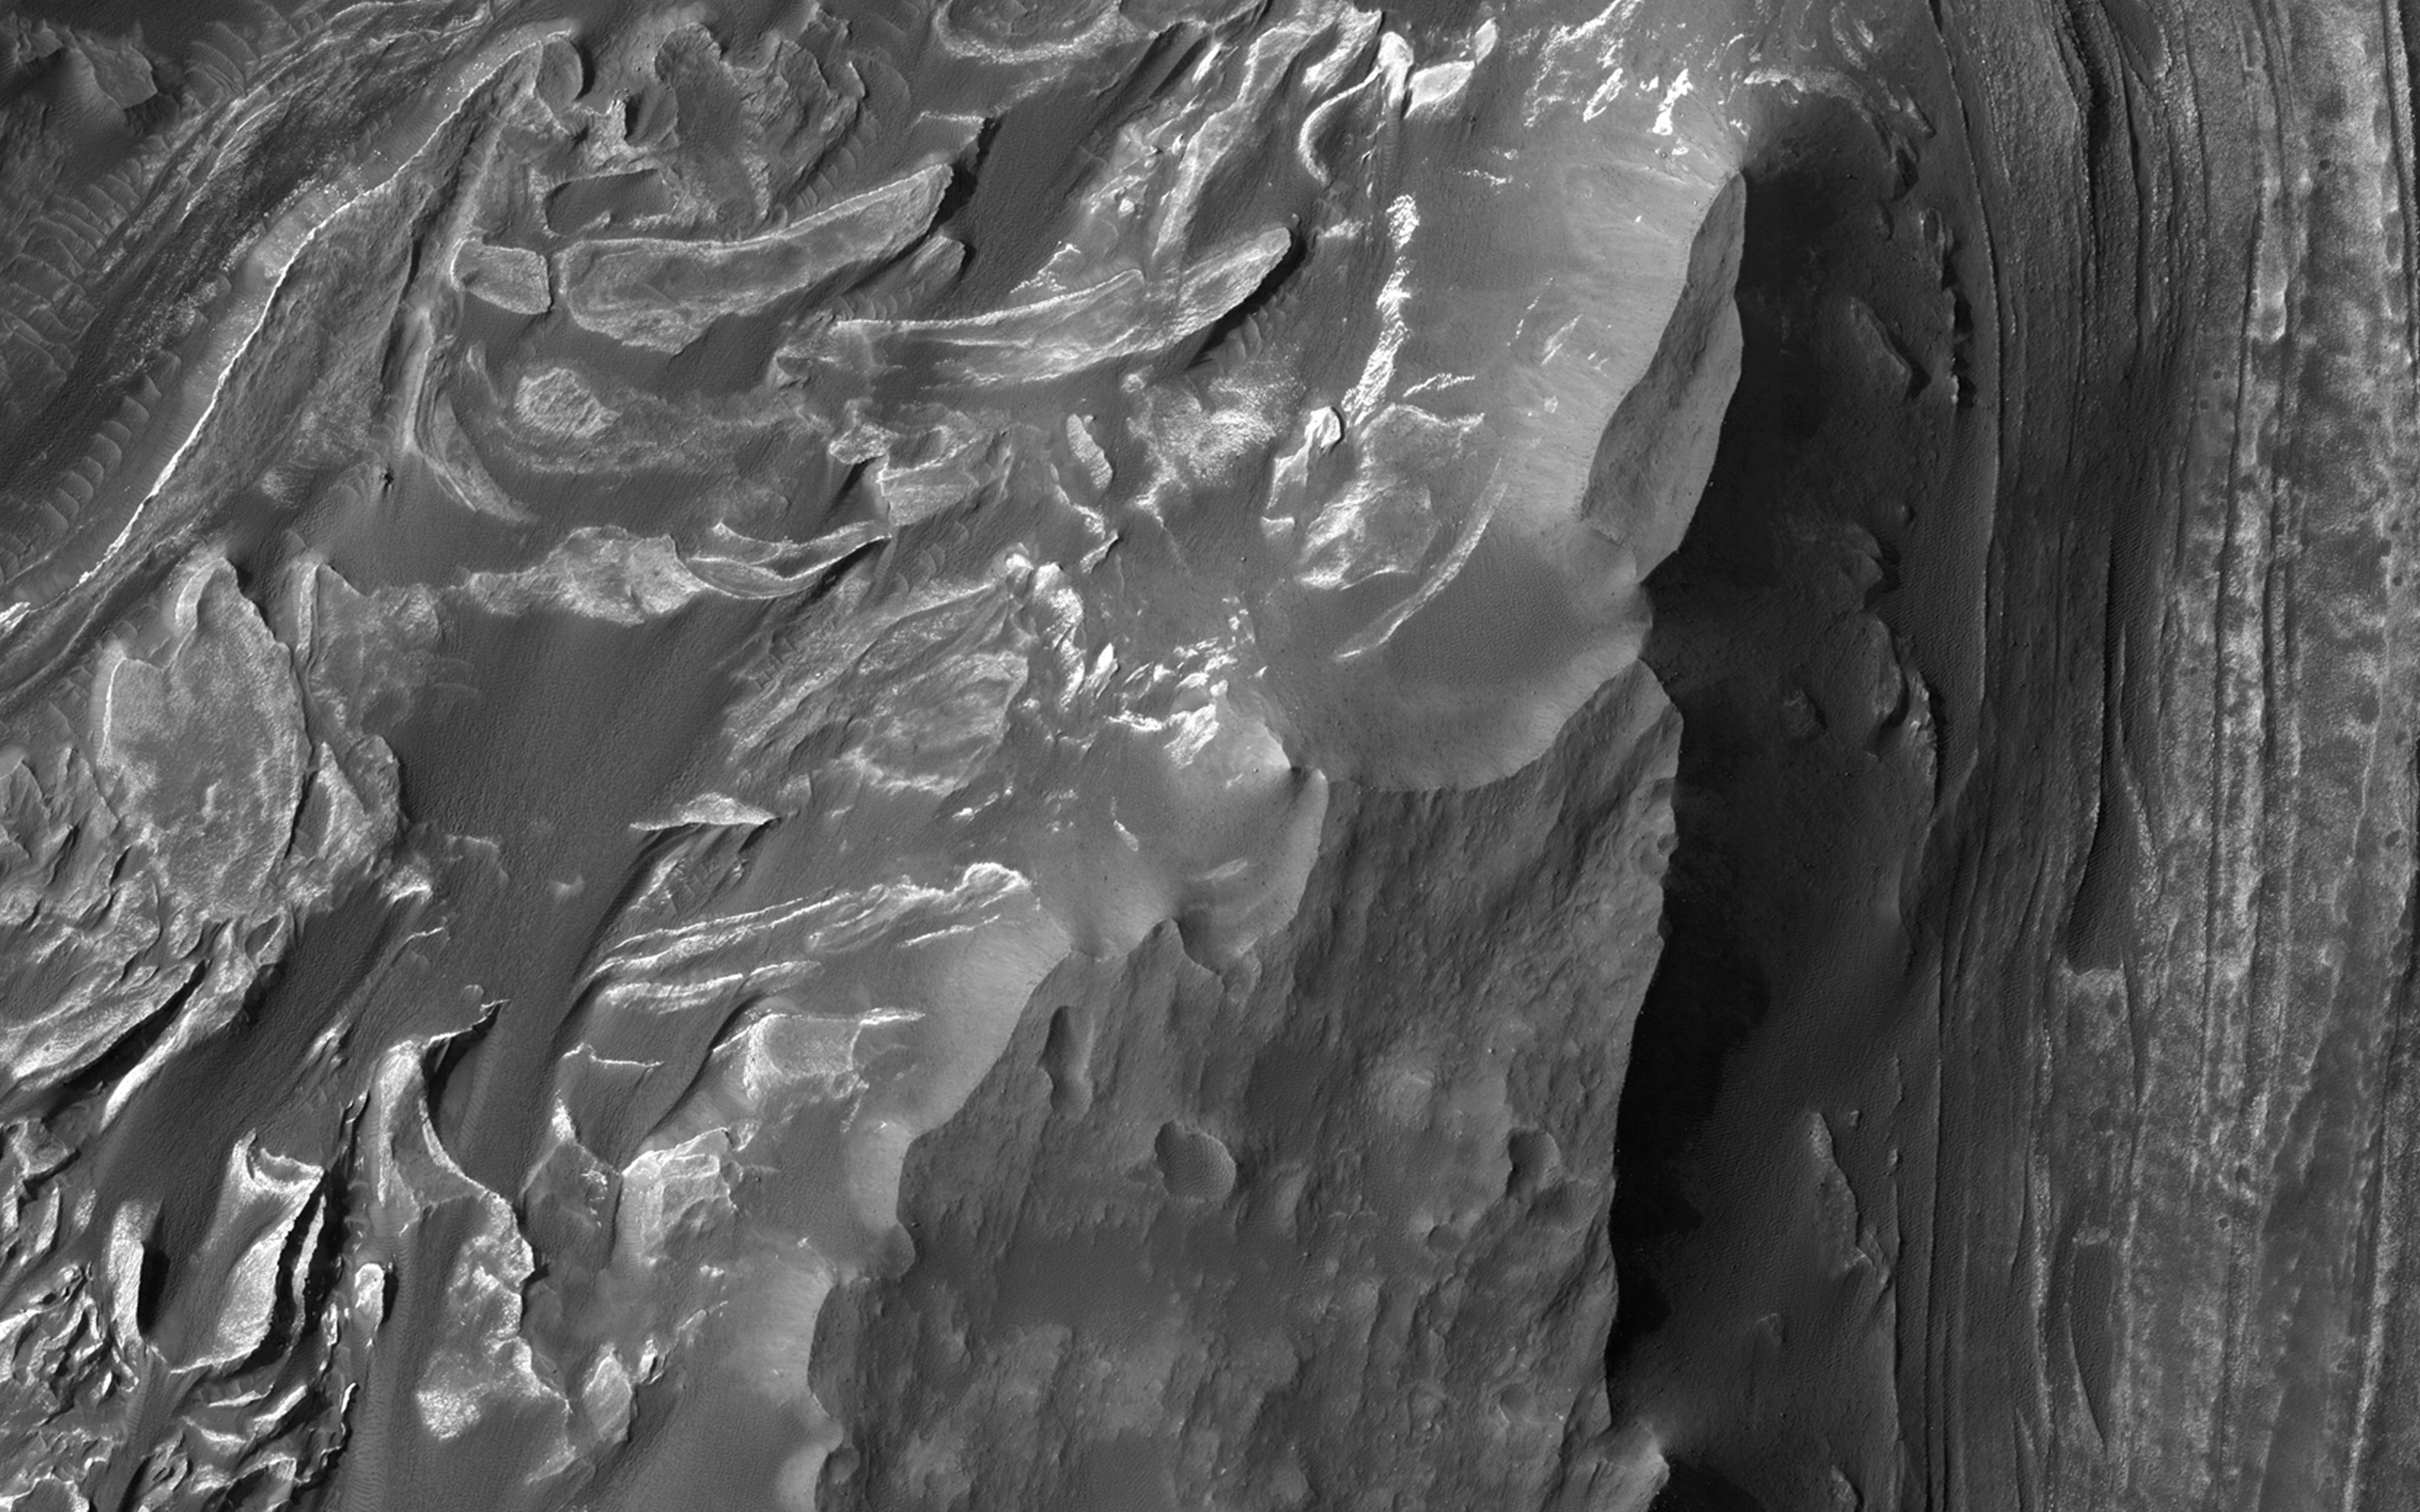

Mounds of Layered Material on the West Edge of Melas Chasma

Melas Chasma is the widest segment of the Valles Marineris canyon, and is an area where MRO has detected the presence of sulfates.

This image offers a view of an excellent contact between layered deposits that postdate the formation of Valles Marineris and possible deposits that predate the canyon’s formation. The materials are near interior layered deposits that contain sulfates and likely have hydrated minerals. At high resolution, we can have more accurate mapping of the stratigraphic relationships and contacts. Enhanced color can help to differentiate between geologic units and for mapping of sulfates.

This caption is based on the original science rationale.

HiRISE is one of six instruments on NASA’s Mars Reconnaissance Orbiter. The University of Arizona, Tucson, operates HiRISE, which was built by Ball Aerospace & Technologies Corp., Boulder, Colorado. NASA’s Jet Propulsion Laboratory, a division of the California Institute of Technology in Pasadena, manages the Mars Reconnaissance Orbiter Project for NASA’s Science Mission Directorate, Washington.

Credit: NASA/JPL-Caltech/Univ. of Arizona